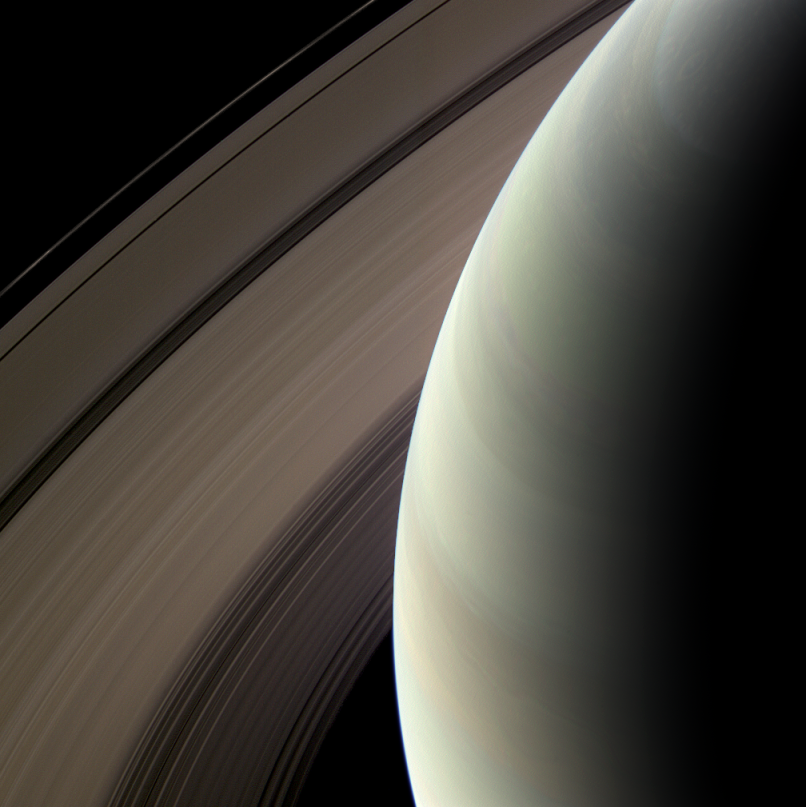

Nested Rings

Saturn’s northern hemisphere is seen here against its nested rings.

This view from the Cassini spacecraft looks toward the unilluminated side of the rings from about 30 degrees above the ringplane. The rings have been brightened relative to the planet to enhance visibility.

Images taken using red, green and blue spectral filters were combined to create this natural color view. The images were acquired with the Cassini spacecraft wide-angle camera on Feb. 24, 2009 at a distance of approximately 866,000 kilometers (538,000 miles) from Saturn. Image scale is 38 kilometers (24 miles) per pixel.

The Cassini-Huygens mission is a cooperative project of NASA, the European Space Agency and the Italian Space Agency. The Jet Propulsion Laboratory, a division of the California Institute of Technology in Pasadena, manages the mission for NASA’s Science Mission Directorate, Washington, D.C. The Cassini orbiter and its two onboard cameras were designed, developed and assembled at JPL. The imaging operations center is based at the Space Science Institute in Boulder, Colo.

Credit: NASA/JPL/Space Science Institute